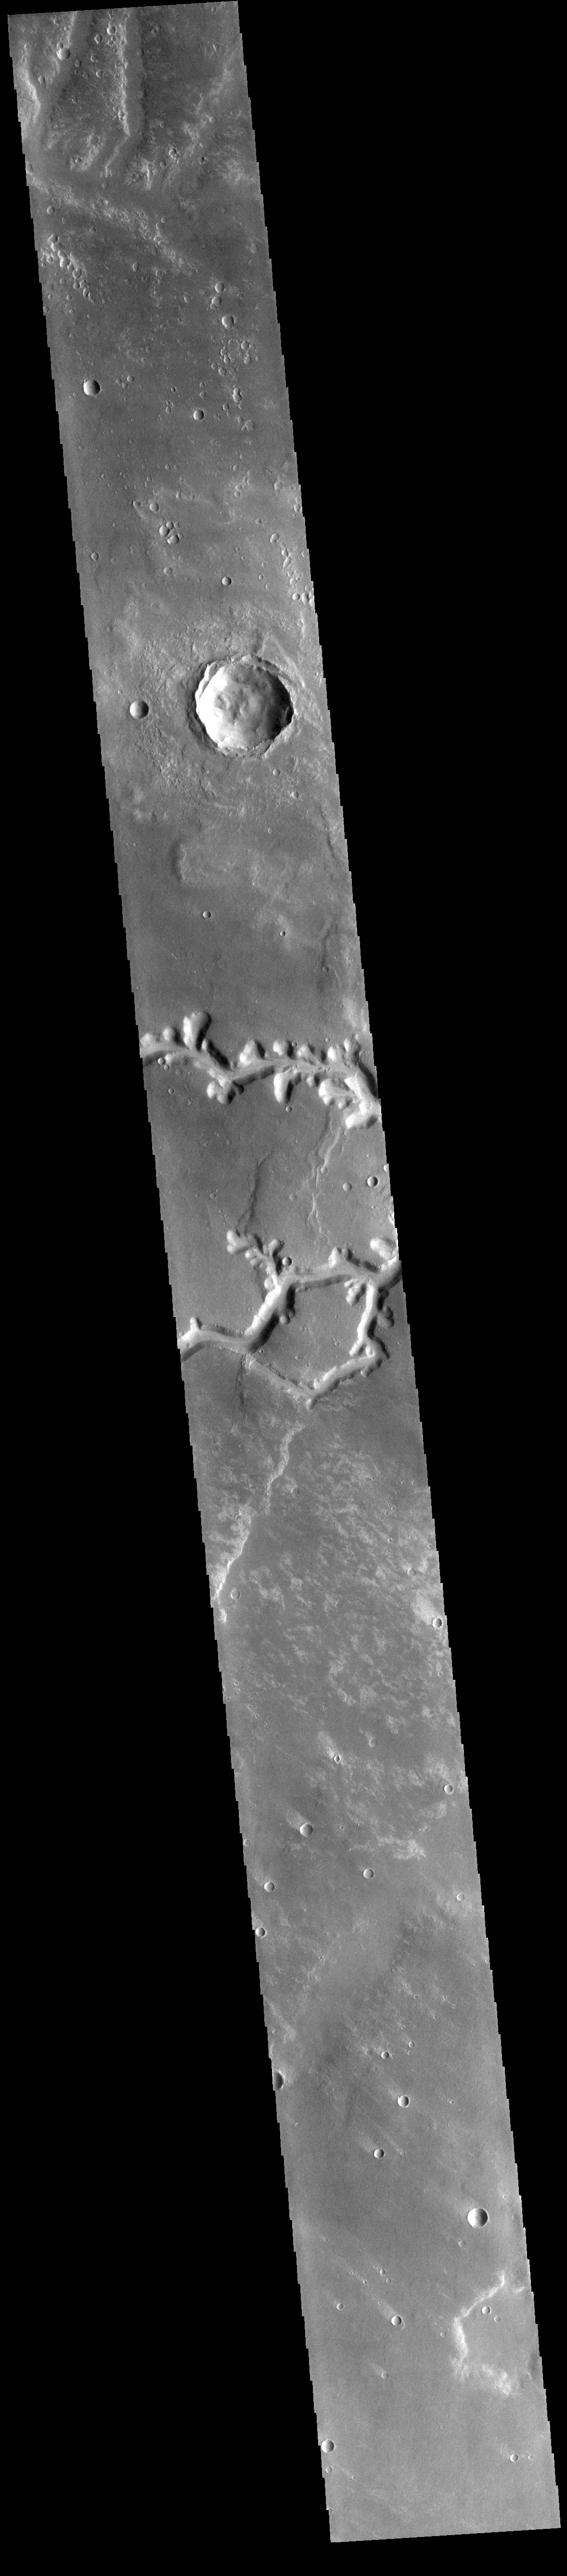

Nirgal Vallis

This VIS image shows the two channel segments of Nirgal Vallis that join just off the image to the east (right). Arising in Noachis Terra, the eastward flowing Nirgal Vallis is 610 km long and empties into Uzboi Vallis.

Credit: NASA/JPL-Caltech/ASU